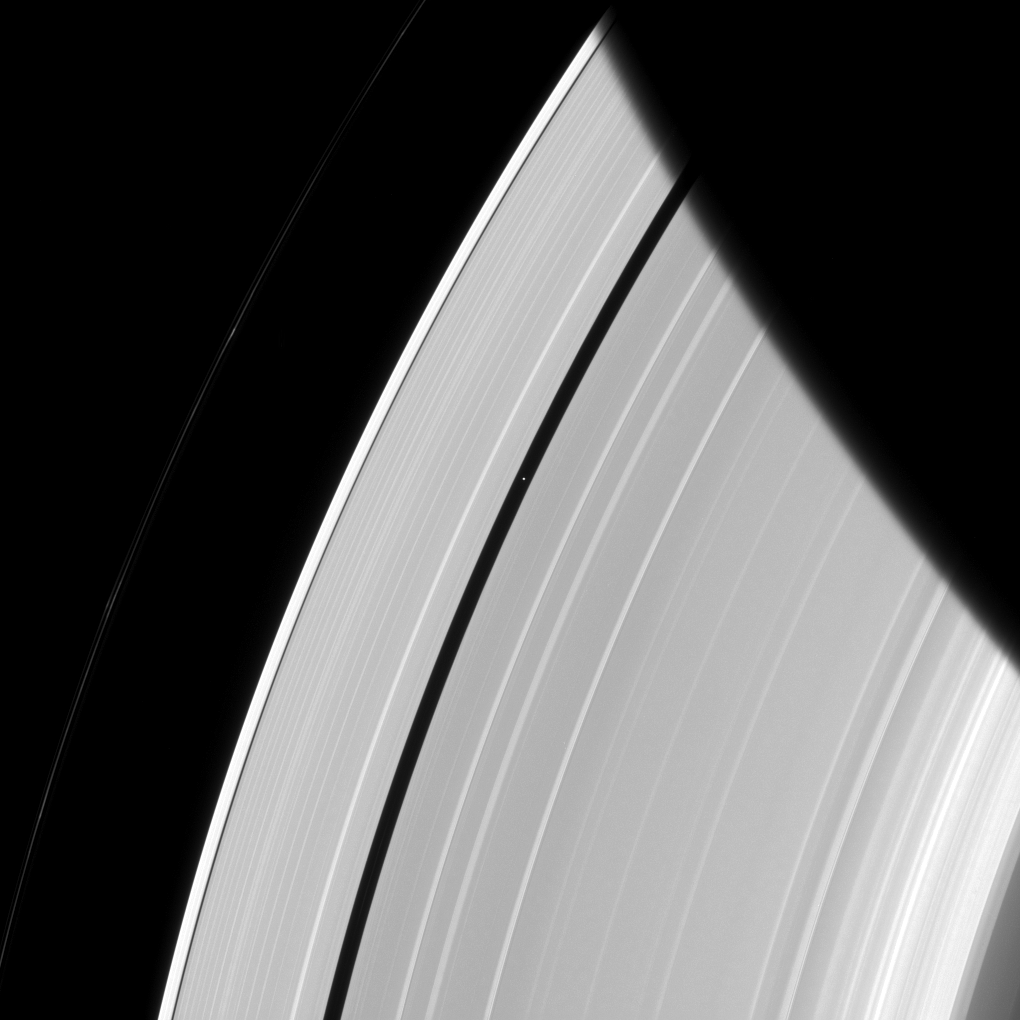

Pan Alone in the Gap

Saturn’s innermost moon Pan orbits the giant planet seemingly alone in a ring gap its own gravity creates.

Pan (17 miles, or 28 kilometers across) maintains the Encke Gap in Saturn’s A ring by gravitationally nudging the ring particles back into the rings when they stray in the gap. Scientists think similar processes might be at work as forming planets clear gaps in the circumstellar disks from which they form.

This view looks toward the sunlit side of the rings from about 38 degrees above the ringplane. The image was taken in visible light with the Cassini spacecraft narrow-angle camera on May 3, 2014.

The view was acquired at a distance of approximately 2 million miles (3.2 million kilometers) from Pan and at a Sun-Pan-spacecraft, or phase, angle of 56 degrees. Image scale is 12 miles (19 kilometers) per pixel.

The Cassini-Huygens mission is a cooperative project of NASA, the European Space Agency and the Italian Space Agency. NASA’s Jet Propulsion Laboratory, a division of the California Institute of Technology in Pasadena, manages the mission for NASA’s Science Mission Directorate, Washington. The Cassini orbiter and its two onboard cameras were designed, developed and assembled at JPL. The imaging operations center is based at the Space Science Institute in Boulder, Colo.

Credit: NASA/JPL-Caltech/Space Science Institute